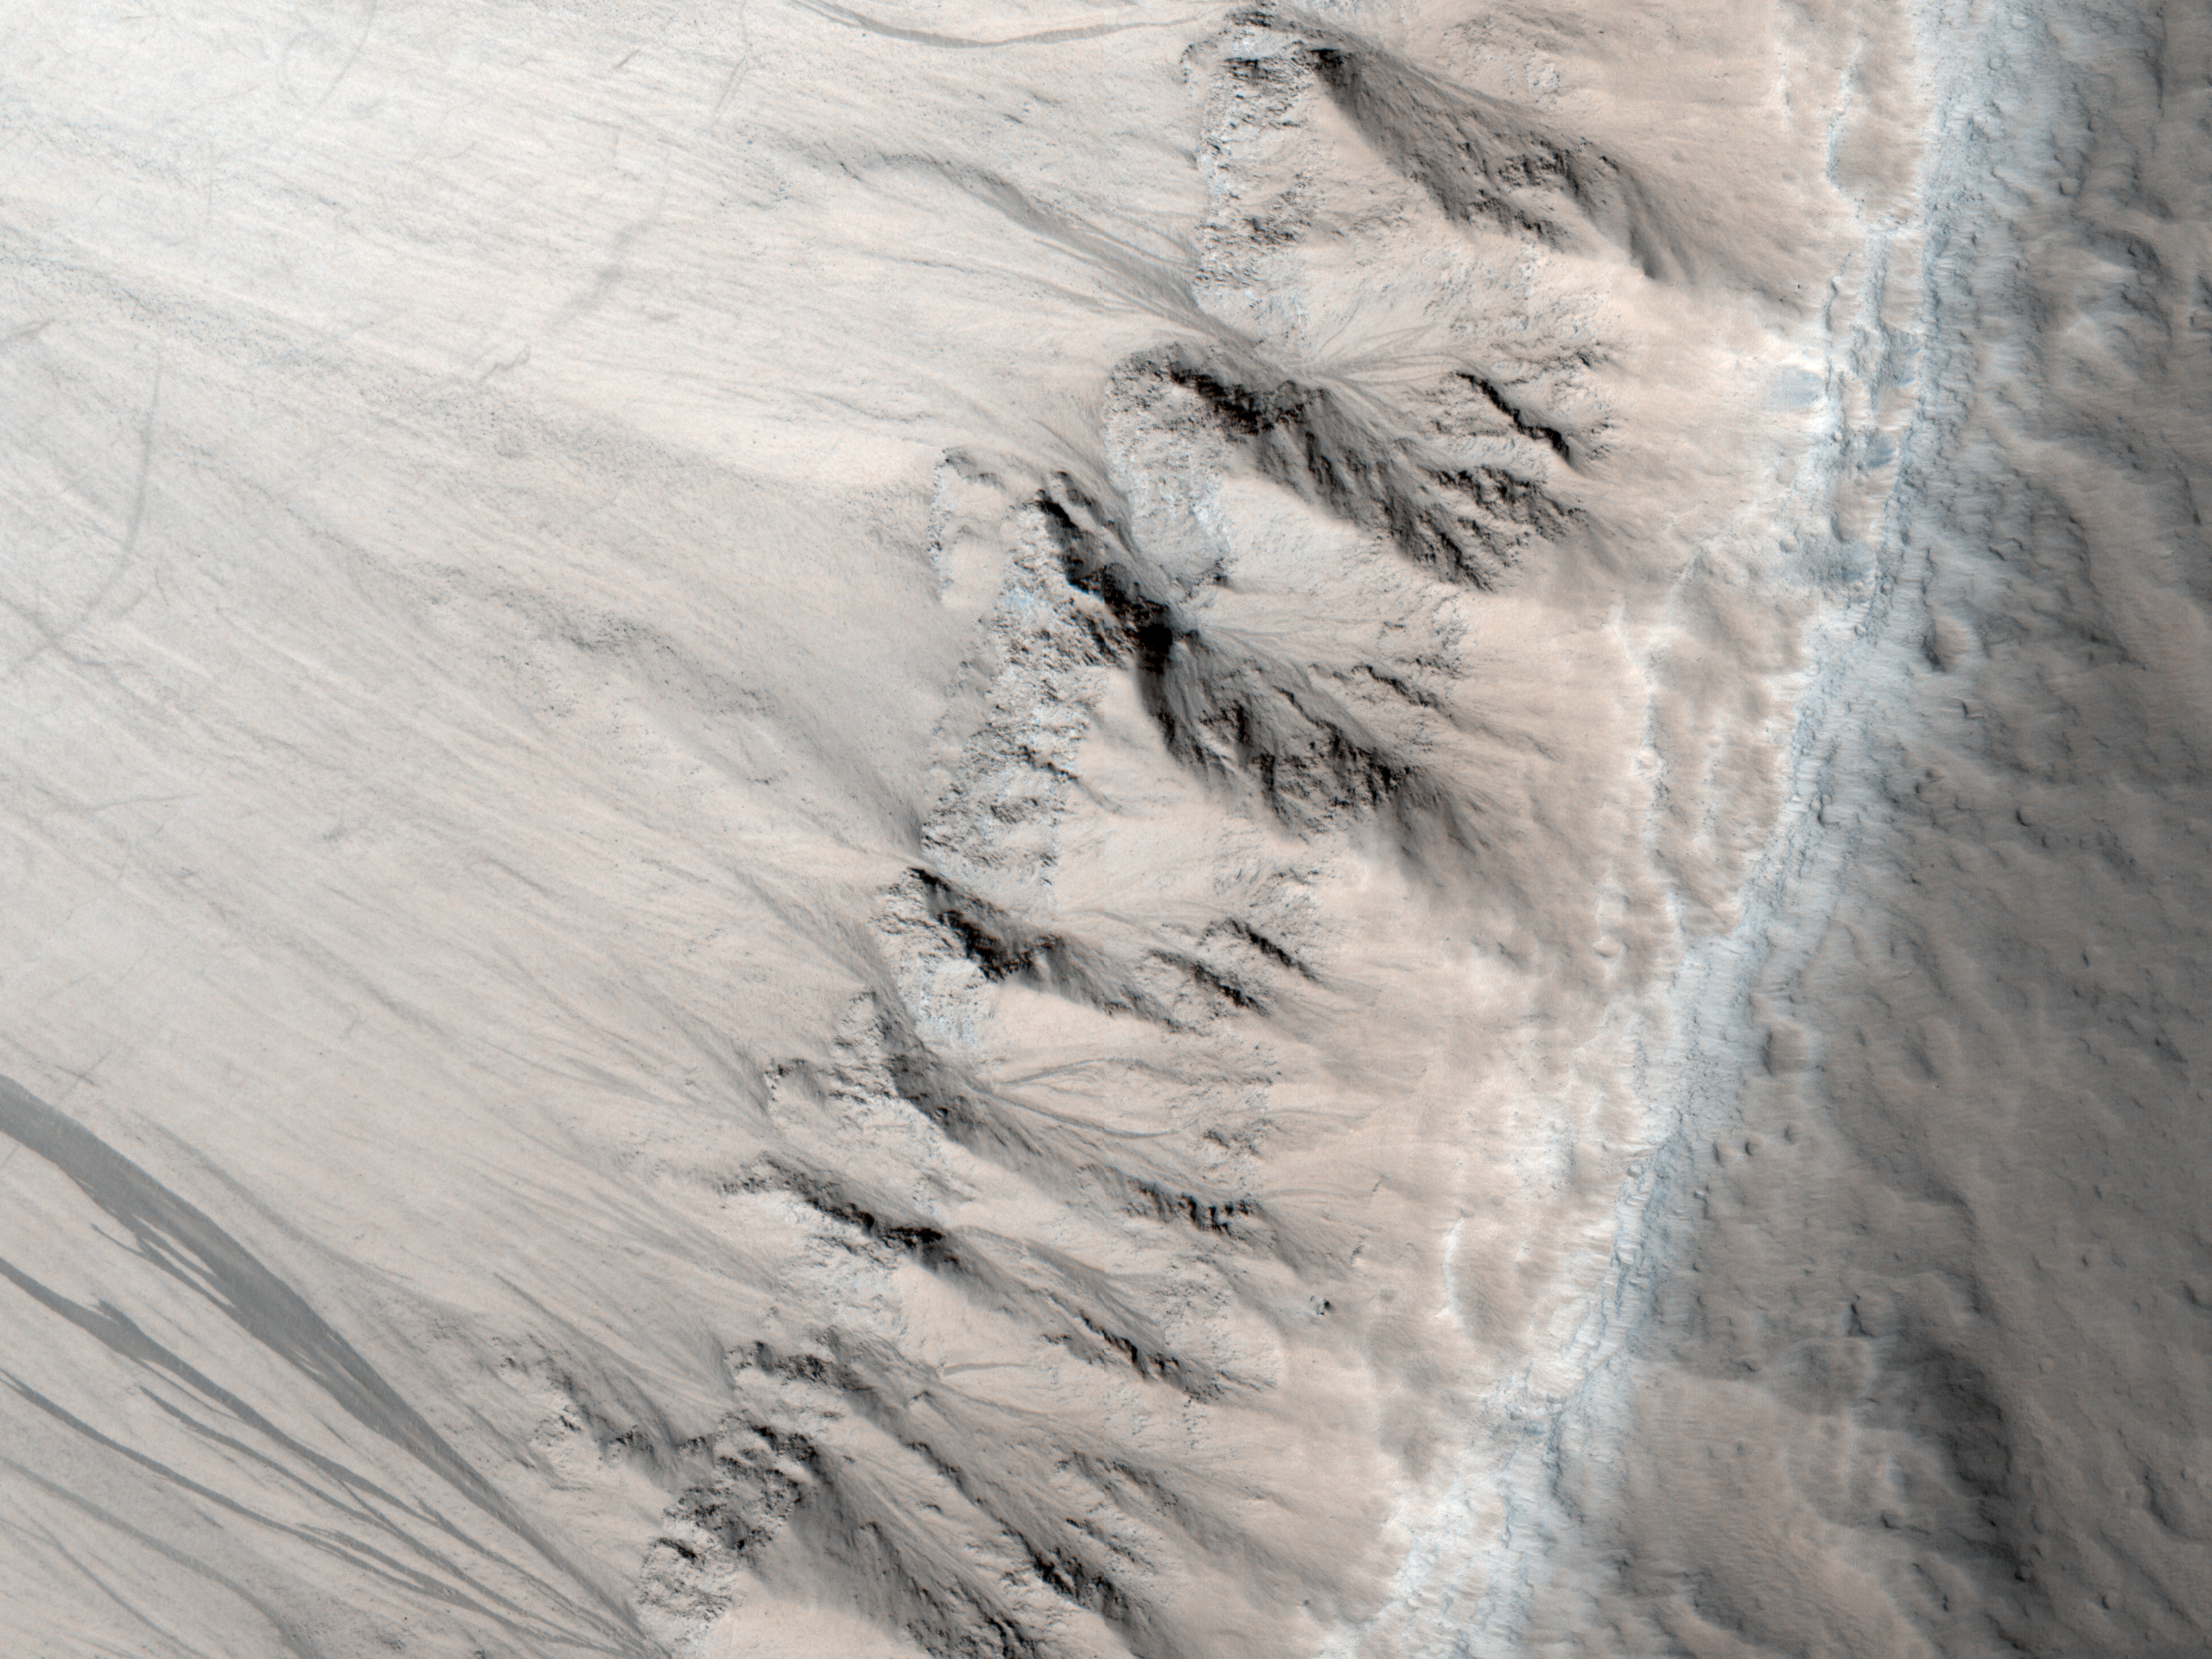

First Observation of Columnar Jointing on Mars

This image from the High Resolution Imaging Science Experiment (HiRISE) on NASA’s Mars Reconnaissance Orbiter shows an exposure of layered rock that exhibits a type of fracturing—called columnar jointing—that results when cooling lava contracts.

The observation is cited in a report, “Discovery of Columnar Jointing on Mars,” in the February 2009 issue of the journal Geology. The authors propose that flooding by water was likely what caused a quick cooling of lava to result in this jointing.

The image, taken Oct. 31, 2007, shows a portion of an unnamed crater 16 kilometers (10 miles) in diameter and centered at 21.52 degrees north latitude, 184.35 degrees north longitude. Shown here is a section about one kilometer (0.6 mile) wide from the image catalogued by the HiRISE team as PSP_005917_2020. The column-forming fractures resemble textures common on Earth in locations such as the Colombia River Basalt Group and in the Colorado Plateau.

NASA’s Jet Propulsion Laboratory, a division of the California Institute of Technology in Pasadena, manages the Mars Reconnaissance Orbiter for NASA’s Science Mission Directorate, Washington. Lockheed Martin Space Systems, Denver, is the prime contractor for the project and built the spacecraft. The High Resolution Imaging Science Experiment is operated by the University of Arizona, Tucson, and the instrument was built by Ball Aerospace & Technologies Corp., Boulder, Colo.

Credit: NASA/JPL-Caltech/University of Arizona